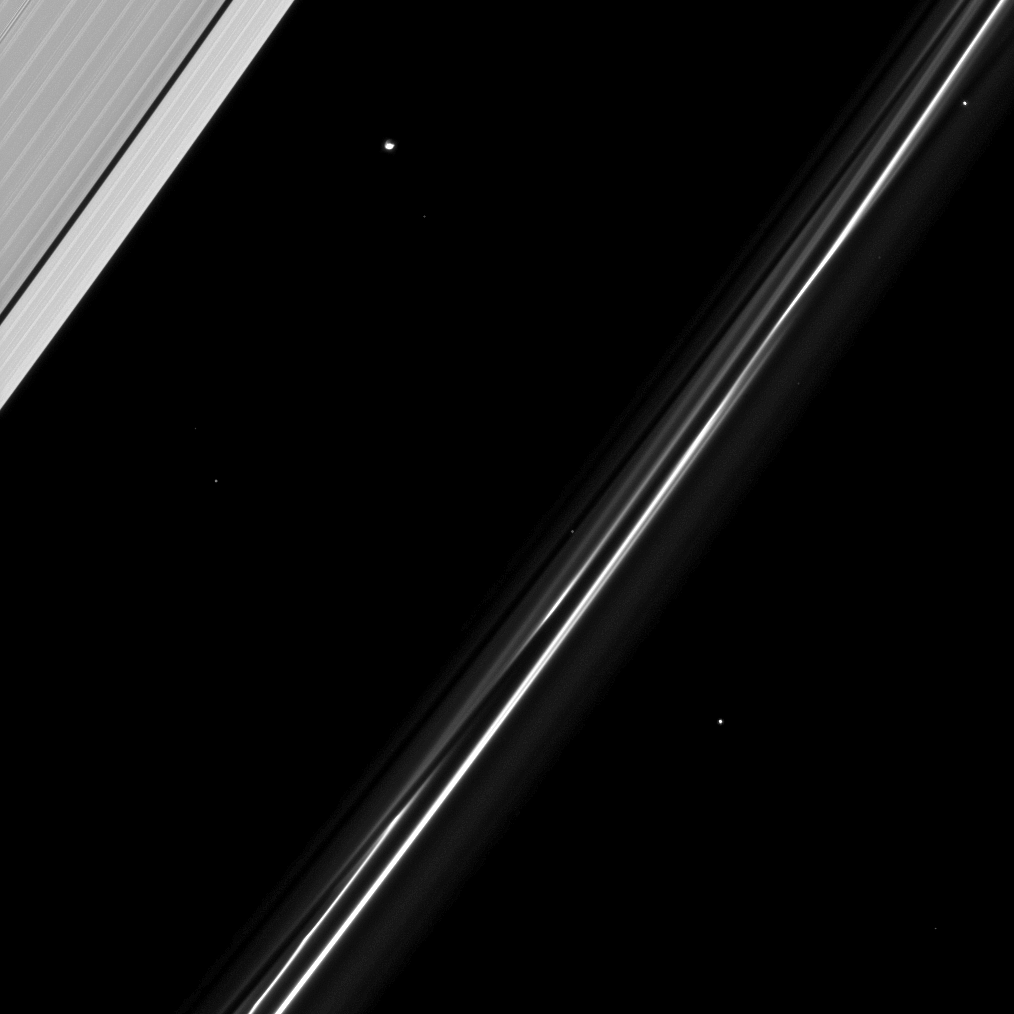

Star Companions

Atlas is seen in this image with several background stars as the moon orbits within the Roche Division— the region between Saturn’s A and F rings.

Atlas (30 kilometers, or 19 miles across) is in the top left quadrant of the image. For higher-resolution images of this saucer shaped moon, see PIA08405.

This view looks toward the sunlit side of the rings from about 65 degrees below the ringplane. The image was taken in visible light with the Cassini spacecraft narrow-angle camera on March 23, 2009. The view was acquired at a distance of approximately 913,000 kilometers (567,000 miles) from Saturn and at a Sun-Saturn-spacecraft, or phase, angle of 105 degrees. Image scale is 5 kilometers (3 miles) per pixel.

The Cassini-Huygens mission is a cooperative project of NASA, the European Space Agency and the Italian Space Agency. The Jet Propulsion Laboratory, a division of the California Institute of Technology in Pasadena, manages the mission for NASA’s Science Mission Directorate, Washington, D.C. The Cassini orbiter and its two onboard cameras were designed, developed and assembled at JPL. The imaging operations center is based at the Space Science Institute in Boulder, Colo.

Credit: NASA/JPL/Space Science Institute